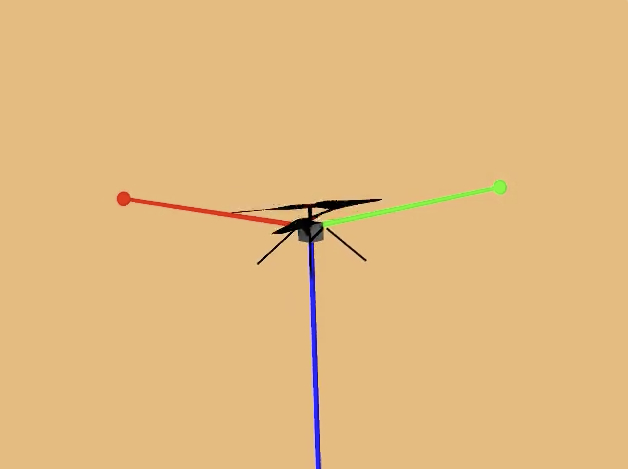

Animation of Mars Helicopter Flight Test

This animation shows a simulation of the response of NASA’s Ingenuity Mars Helicopter to the system identification, or “Sys-ID,” process. A Sys-ID test campaign was conducted during two of the helicopter’s flights on Mars in December 2023. Sys-ID is a data-driven method for understanding the complex behavior of a system by studying how specific inputs impact the motion of the vehicle.

Due to increasingly strong commanded inputs, the helicopter pitches back and forth with increasing frequency, as seen in the simulation. The precise nature of how the vehicle responds to these inputs is analyzed by engineers to better determine Ingenuity’s flight characteristics. The helicopter conducted this maneuver while moving forward at about 22 mph (10 meters per second).

The Ingenuity Mars Helicopter was built by JPL, which manages the project for NASA Headquarters. It is supported by NASA’s Science Mission Directorate. NASA’s Ames Research Center in California’s Silicon Valley and NASA’s Langley Research Center in Hampton, Virginia, provided significant flight performance analysis and technical assistance during Ingenuity’s development. AeroVironment Inc., Qualcomm, and SolAero also provided design assistance and major vehicle components. Lockheed Martin Space designed and manufactured the Mars Helicopter Delivery System. JPL is managed for the agency by Caltech in Pasadena, California.

Credit: NASA/Ames